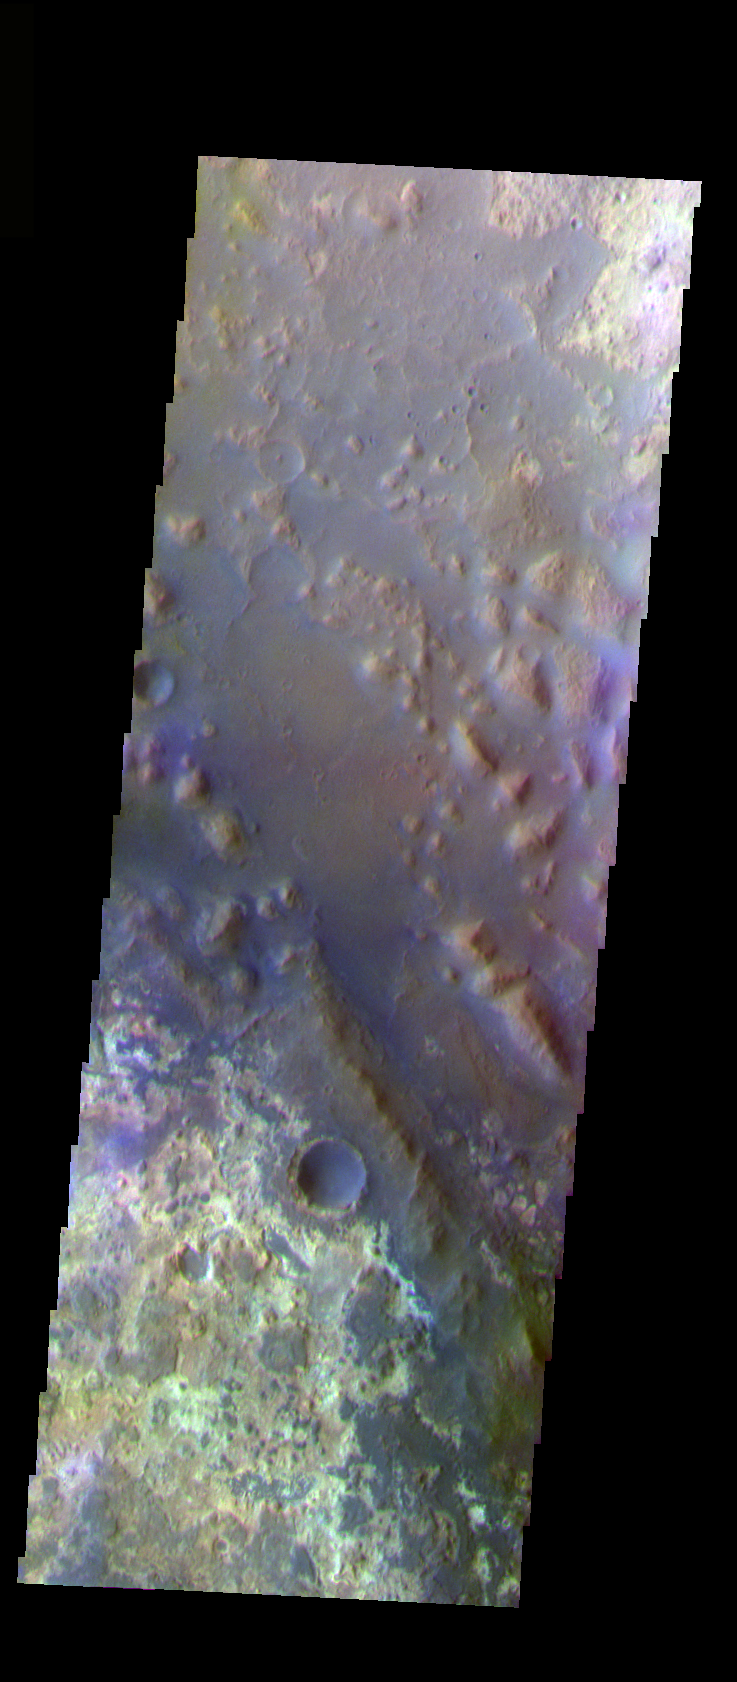

Mawrth Valles

The THEMIS VIS camera is capable of capturing color images of the Martian surface using five different color filters. In this mode of operation, the spatial resolution and coverage of the image must be reduced to accommodate the additional data volume produced from using multiple filters. To make a color image, three of the five filter images (each in grayscale) are selected. Each is contrast enhanced and then converted to a red, green, or blue intensity image. These three images are then combined to produce a full color, single image. Because the THEMIS color filters don’t span the full range of colors seen by the human eye, a color THEMIS image does not represent true color. Also, because each single-filter image is contrast enhanced before inclusion in the three-color image, the apparent color variation of the scene is exaggerated. Nevertheless, the color variation that does appear is representative of some change in color, however subtle, in the actual scene. Note that the long edges of THEMIS color images typically contain color artifacts that do not represent surface variation.

This false color image of an old channel floor and surrounding highlands is located in the lower reach of Mawrth Valles. This image was collected during the Northern Spring season.

Image information: VIS instrument. Latitude 25.7, Longitude 341.2 East (18.8 West). 35 meter/pixel resolution.

Note: this THEMIS visual image has not been radiometrically nor geometrically calibrated for this preliminary release. An empirical correction has been performed to remove instrumental effects. A linear shift has been applied in the cross-track and down-track direction to approximate spacecraft and planetary motion. Fully calibrated and geometrically projected images will be released through the Planetary Data System in accordance with Project policies at a later time.

NASA’s Jet Propulsion Laboratory manages the 2001 Mars Odyssey mission for NASA’s Office of Space Science, Washington, D.C. The Thermal Emission Imaging System (THEMIS) was developed by Arizona State University, Tempe, in collaboration with Raytheon Santa Barbara Remote Sensing. The THEMIS investigation is led by Dr. Philip Christensen at Arizona State University. Lockheed Martin Astronautics, Denver, is the prime contractor for the Odyssey project, and developed and built the orbiter. Mission operations are conducted jointly from Lockheed Martin and from JPL, a division of the California Institute of Technology in Pasadena.

Credit: NASA/JPL/Arizona State University